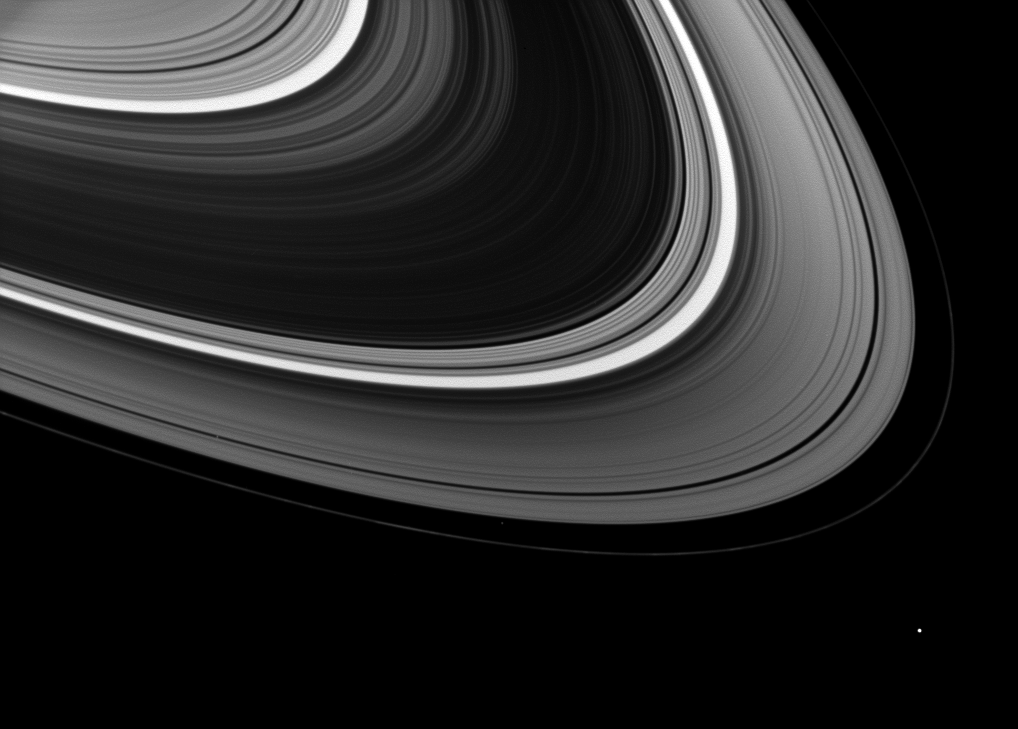

Small Sidekicks

At first glance, it seems Epimetheus is the lone moon orbiting Saturn in this image, but a closer inspection reveals a couple of companions in the rings.

Circling brightly outside the rings in the lower right of the image is Epimetheus (113 kilometers, or 70 miles across). On the left of the image is tiny Pan (28 kilometers, or 17 miles across), a small gray dot cutting through the Encke Gap of the outer A ring. Atlas (30 kilometers, or 19 miles across) is an even fainter dot orbiting between the A ring and the thin F ring in the lower central part of the image.

This view looks toward the unilluminated side of the rings from about 16 degrees above the ringplane. The image was taken in visible light with the Cassini spacecraft wide-angle camera on Jan. 20, 2009. The view was acquired at a distance of approximately 1 million kilometers (620,000 miles) from Atlas and at a Sun-Atlas-spacecraft, or phase, angle of 33 degrees. Image scale is 64 kilometers (40 miles) per pixel.

The Cassini-Huygens mission is a cooperative project of NASA, the European Space Agency and the Italian Space Agency. The Jet Propulsion Laboratory, a division of the California Institute of Technology in Pasadena, manages the mission for NASA’s Science Mission Directorate, Washington, D.C. The Cassini orbiter and its two onboard cameras were designed, developed and assembled at JPL. The imaging operations center is based at the Space Science Institute in Boulder, Colo.

Credit: NASA/JPL/Space Science Institute